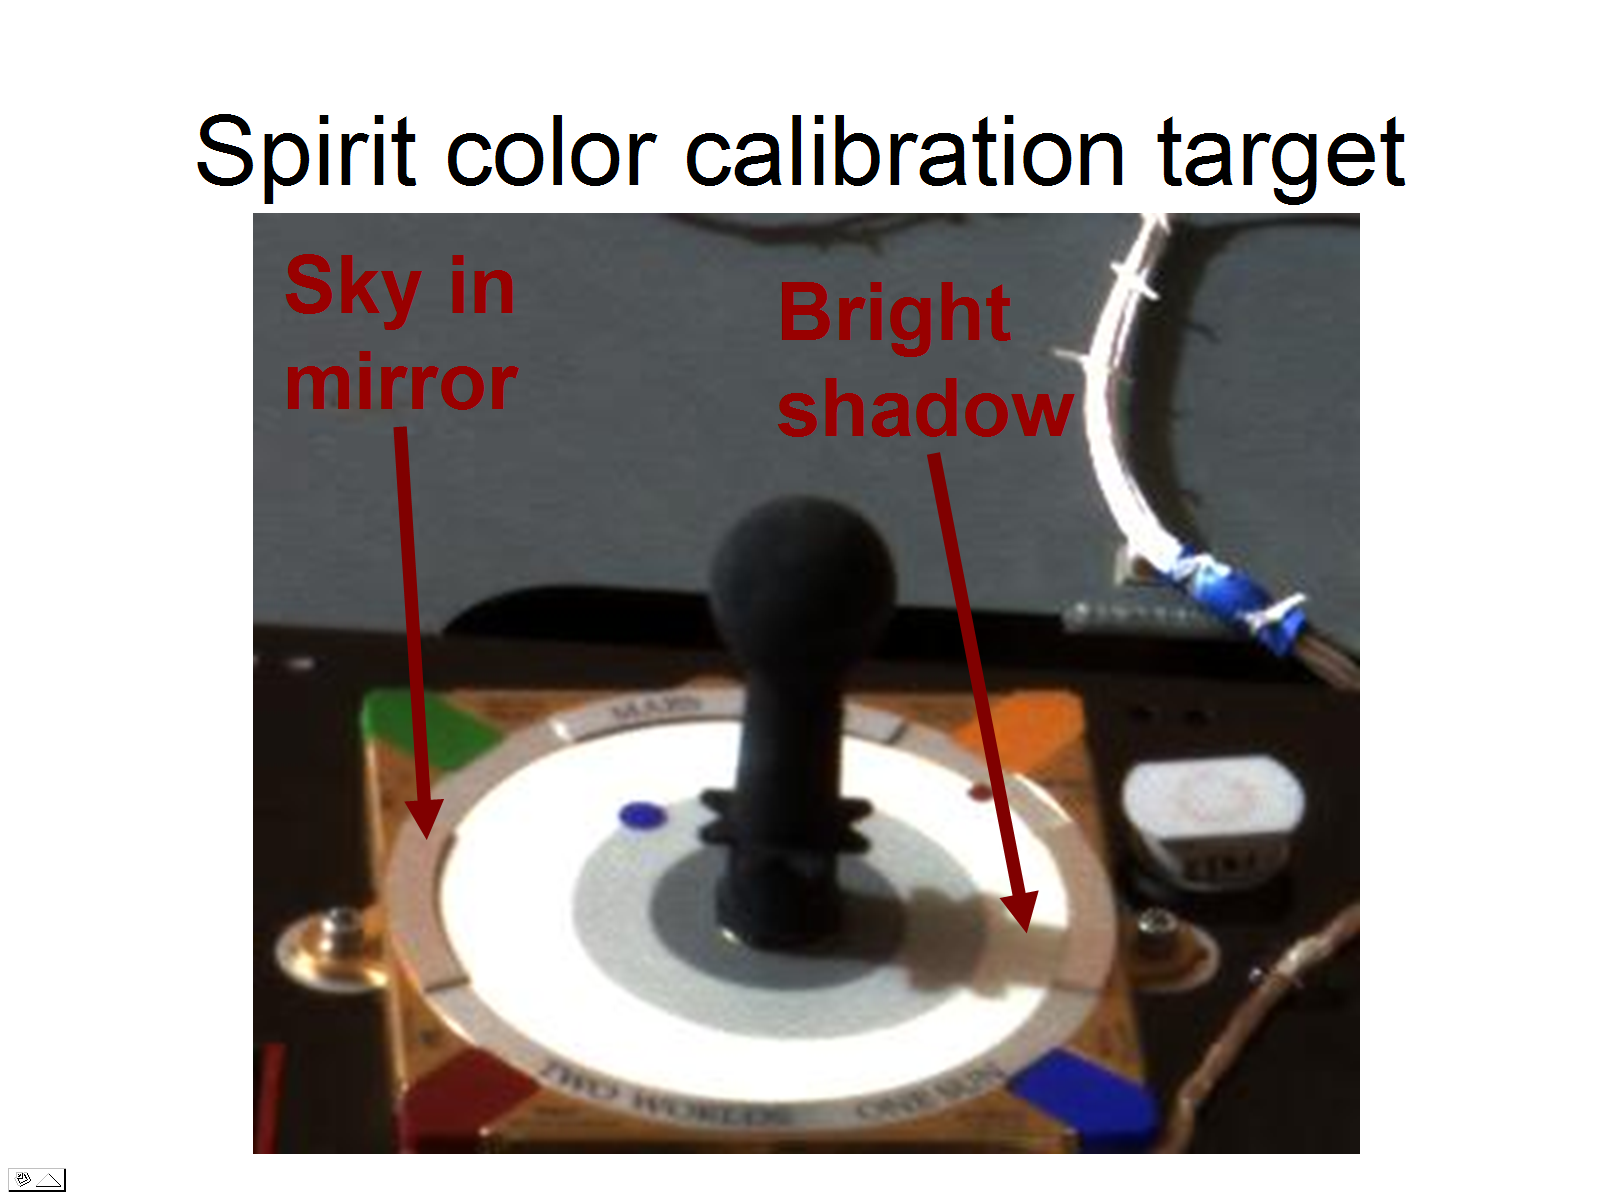

True Colors of Mars

This image taken on Mars by the panoramic camera on the Mars Exploration Rover Spirit shows the rover’s color calibration target, also known as the MarsDial. The target’s mirror and the shadows cast on it by the Sun help scientists determine the degree to which dusty martian skies alter the panoramic camera’s perception of color. By adjusting for this effect, Mars can be seen in all its true colors.

Credit: NASA/JPL/Cornell